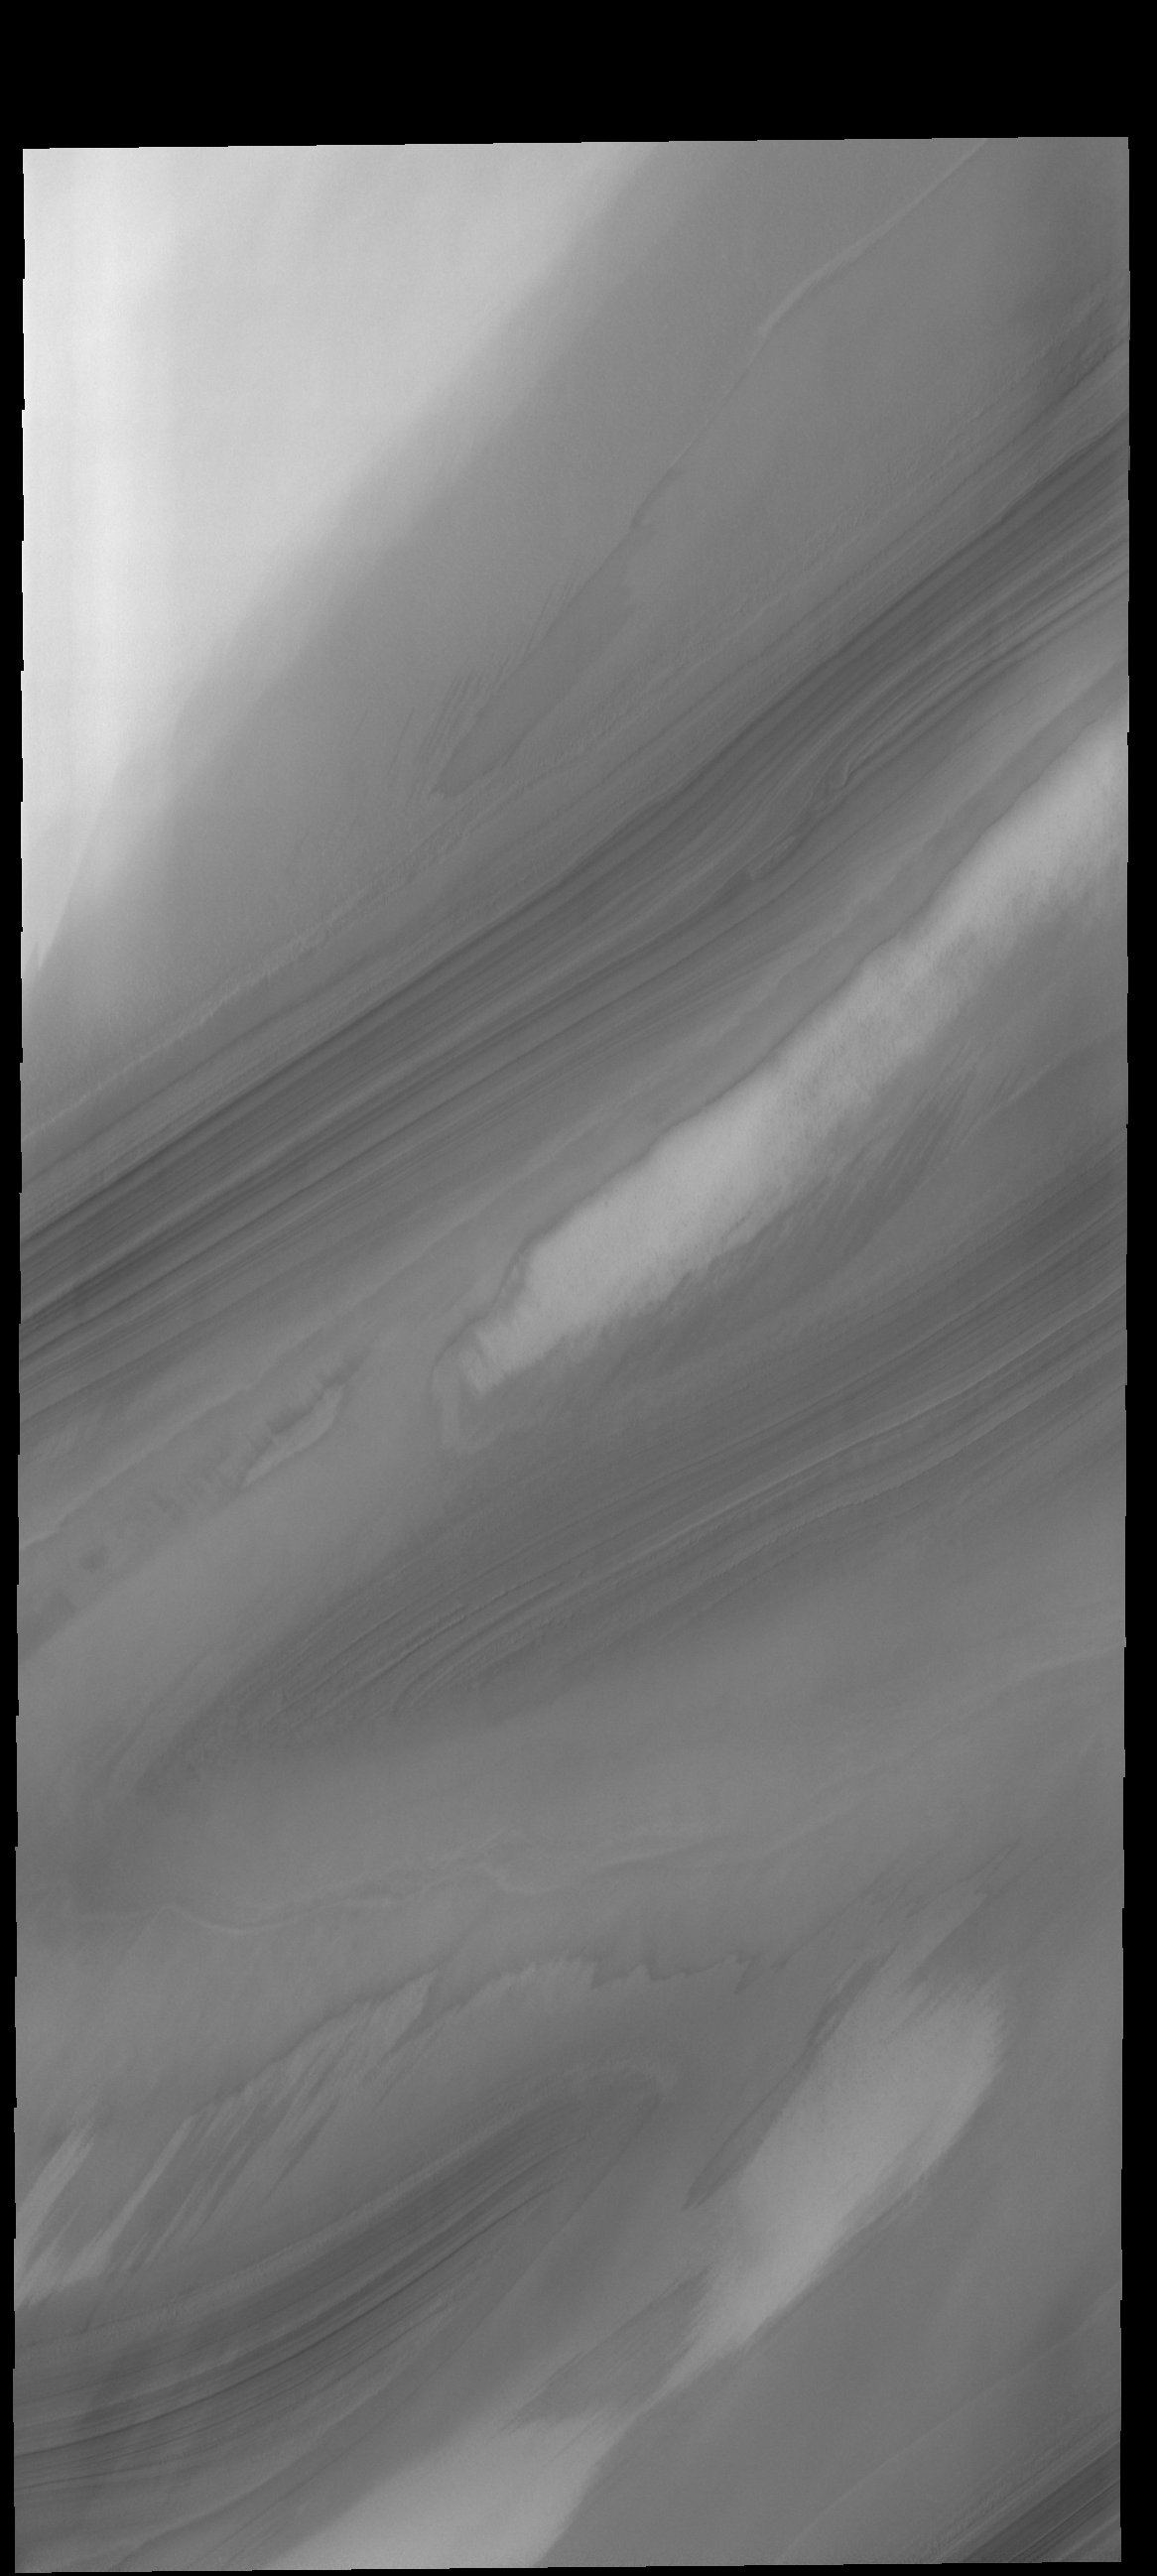

Polar Cap Layers

Troughs in the north polar cap reveal the layering of ice and dust.

Credit: NASA/JPL-Caltech/ASU